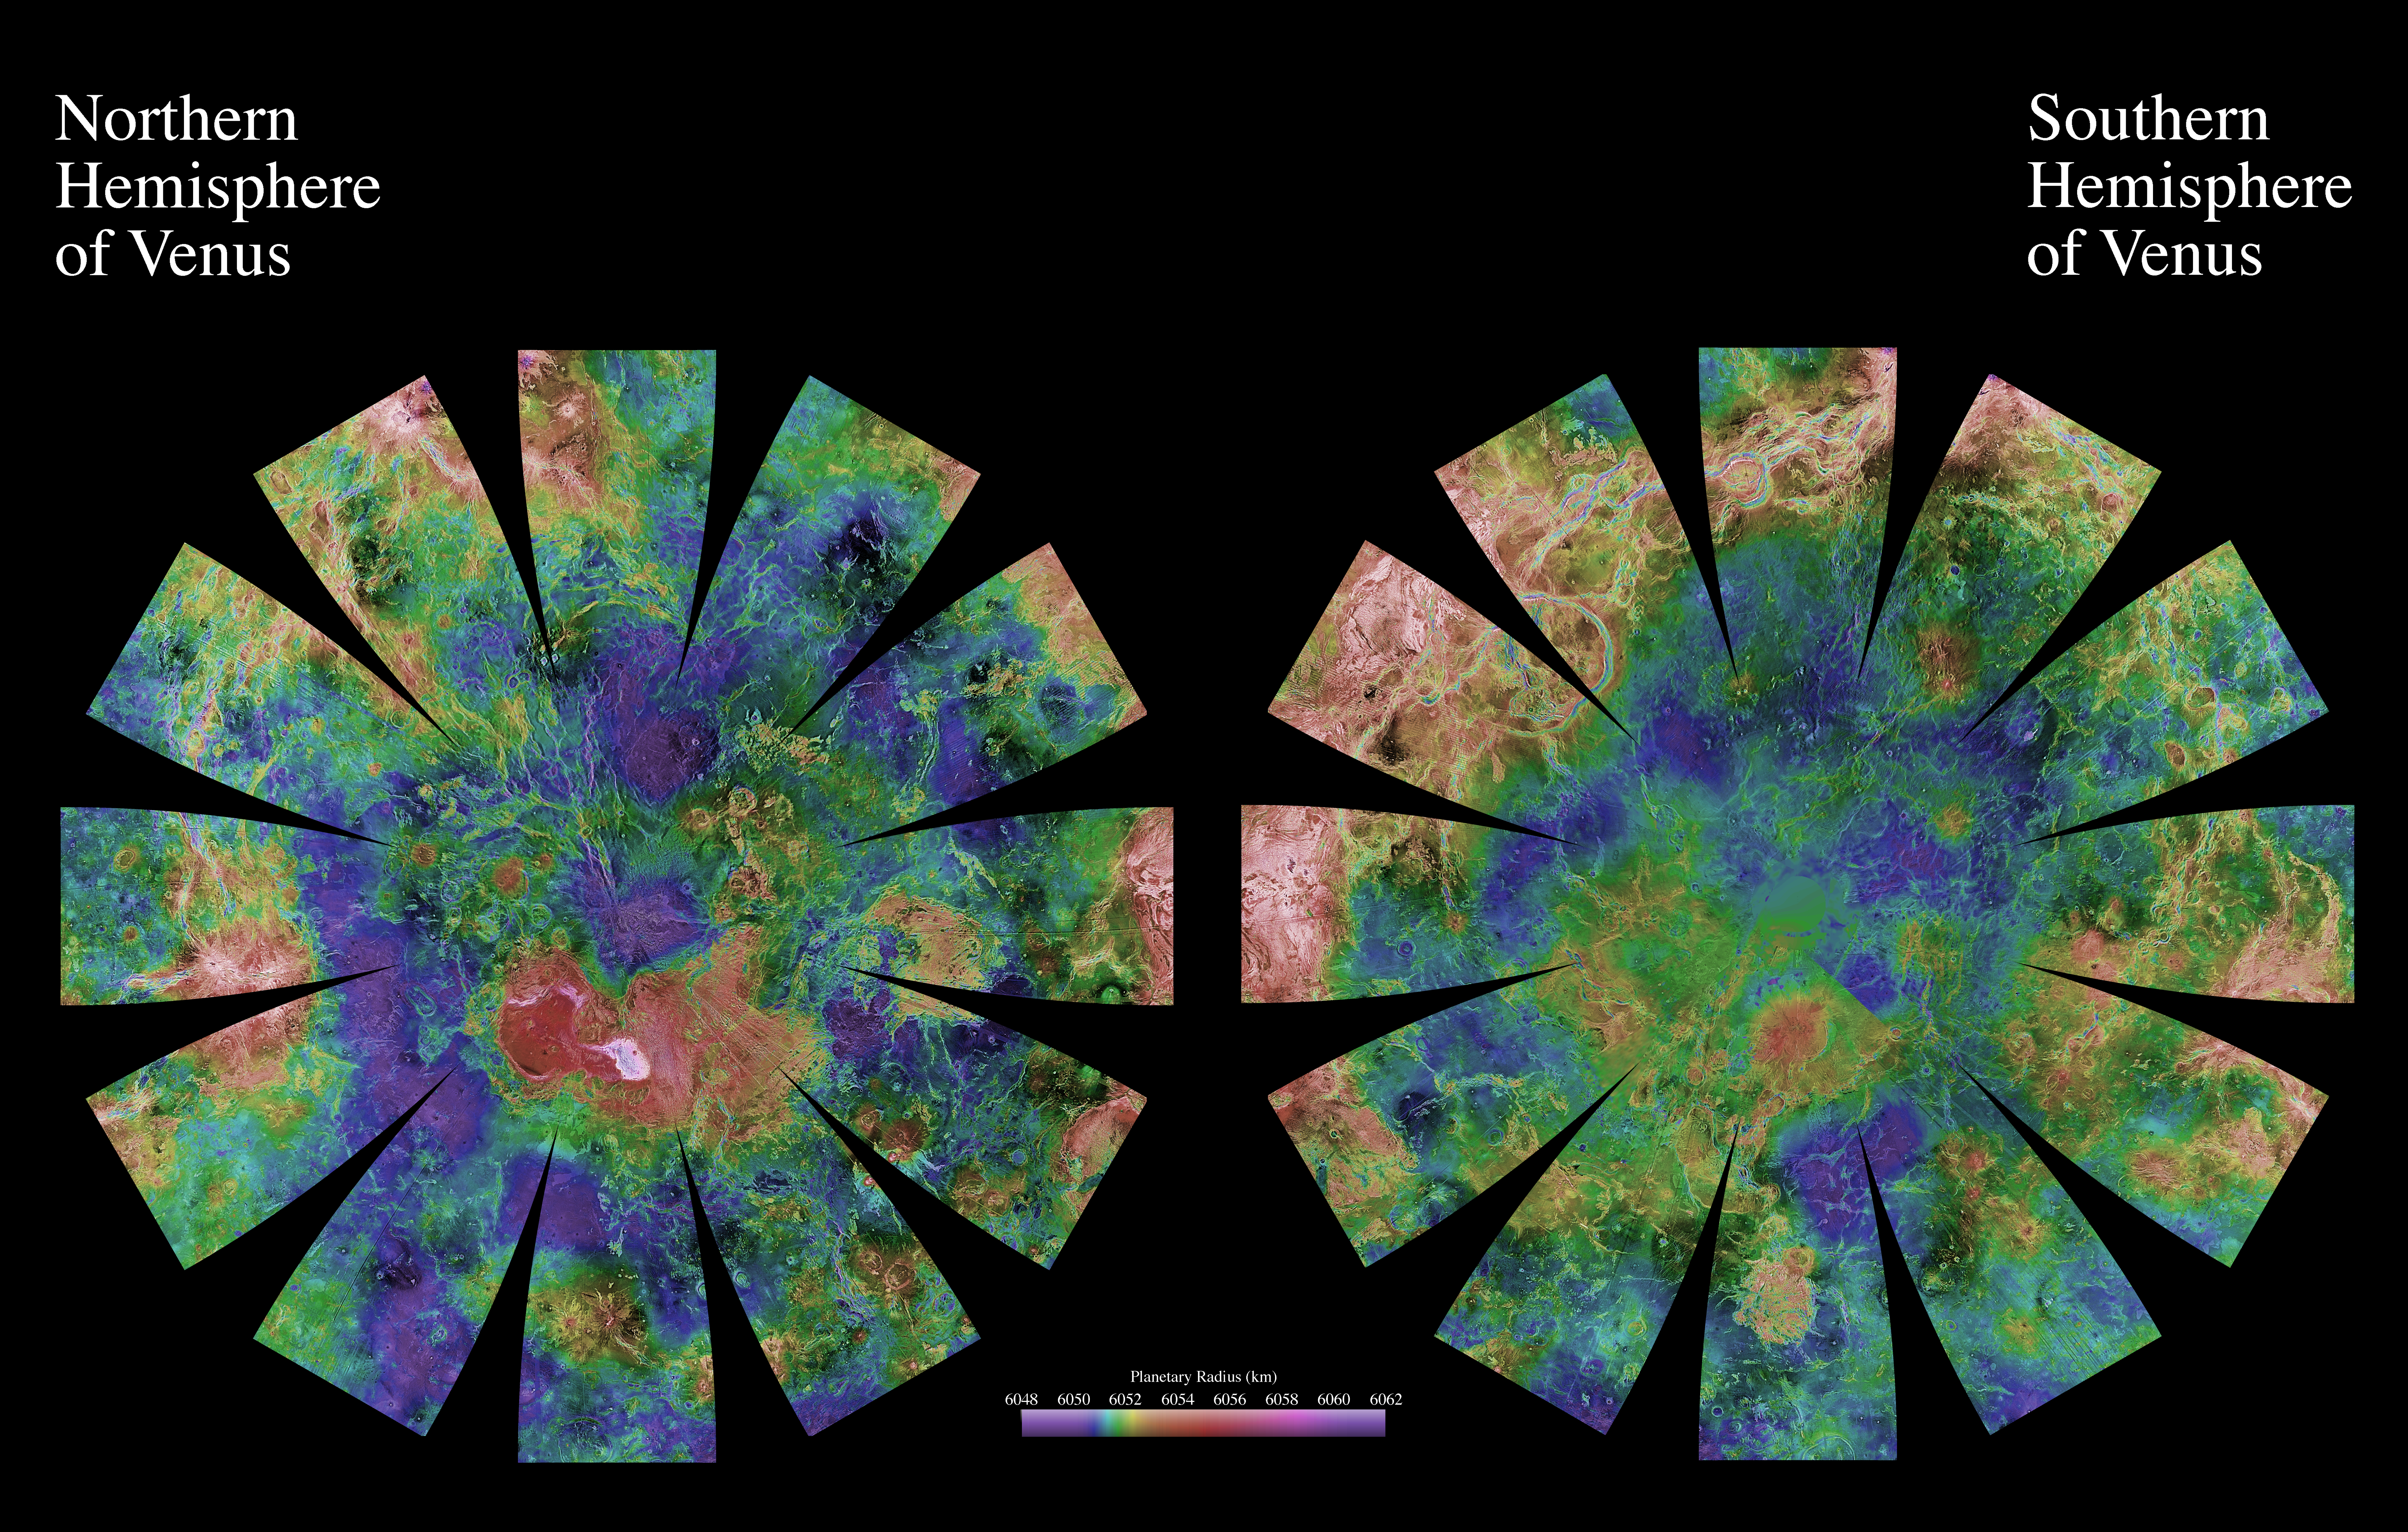

Venus Hemispherical Globes

The images used for the base of this globe show the northern and southern hemispheres of Venus as revealed by more than a decade of radar investigations culminating in the 1990-1994 Magellan mission. The Magellan spacecraft imaged more than 98% of Venus at a resolution of about 100 meters; the effective resolution of these images is about 3 kilometers. A mosaic of the Magellan images (most with illumination from the west) forms the image base. Gaps in the Magellan coverage were filled with images from Soviet Venera 15 and 16 spacecraft in the northern quarter of the planet, with images from the Earth-based Arecibo radar in a region centered roughly on 0 degrees latitude and 0 degrees longitude, and with a neutral tone elsewhere (primarily near the south pole). The composite image was processed to improve contrast and to emphasize small features and was color-coded to represent elevation. Gaps in the elevation data from the Magellan radar altimeter were filled with altimetry from the Venera spacecraft and the U.S. Pioneer Venus missions.

The images are presented in a projection that portrays the entire surface of Venus in a manner suitable for the production of a globe. A specialized program was used to create the “flower petal” appearance of the images; the area of each petal from 0 to 75 degrees latitude is in the Transverse Mercator projection, and the area from 75 to 90 degrees latitude is in the Lambert Azimuthal Equal-Area projection. The projections for adjacent petals overlap by 2 degrees of longitude, so that some features are shown twice. (See PIA03167 for the image with place names.)

Credit: NASA/JPL/USGS